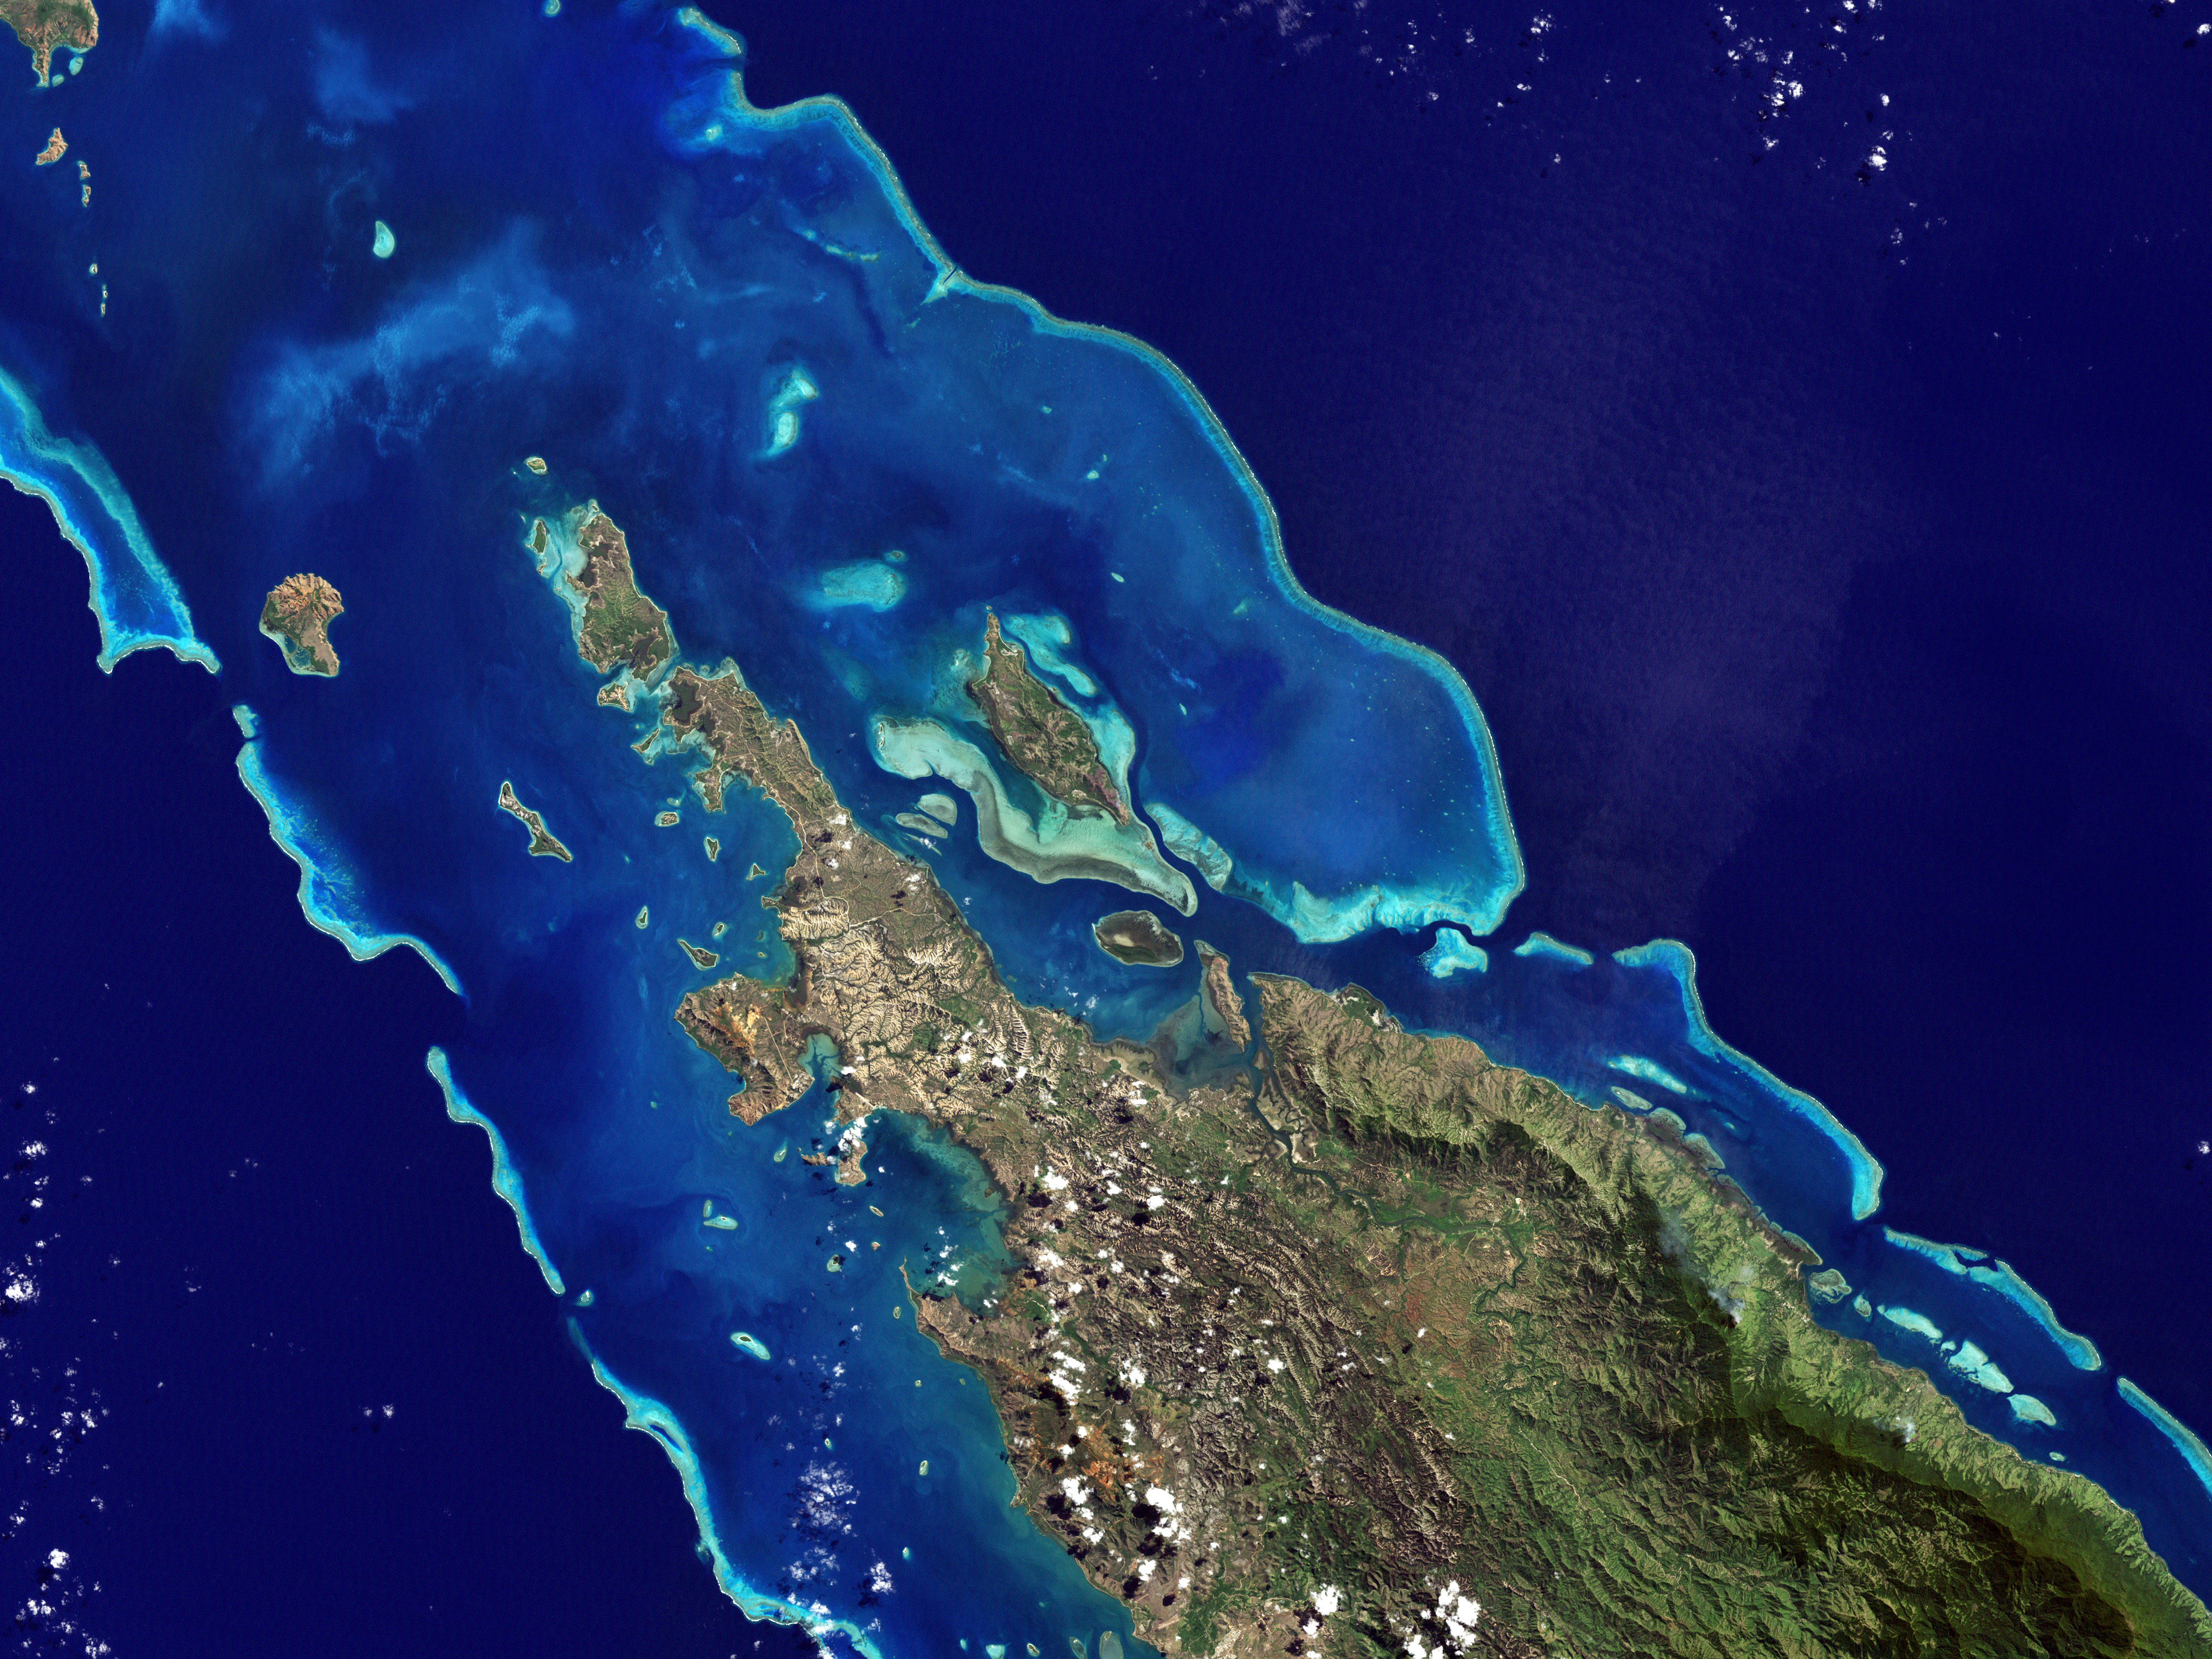

Lagoons and Reefs of New Caledonia

NASA image acquired May 10, 2001 In July 2008, the United Nations Educational, Scientific, and Cultural Organization (UNESCO) added 27 new areas to its list of World Heritage sites. One of those areas included the lagoons of New Caledonia. Some 1,200 kilometers (750 miles) east of Australia, this French-governed archipelago contains the world’s third-largest coral reef structure. The coral reefs enclose the waters near the islands in shallow lagoons of impressive biodiversity. On May 10, 2001, the Enhanced Thematic Mapper Plus on NASA’s Landsat 7 satellite captured this image of Île Balabio, off the northern tip of Grande Terra, New Caledonia’s main island. In this natural-color image, the islands appear in shades of green and brown—mixtures of vegetation and bare ground. The surrounding waters range in color from pale aquamarine to deep blue, and the color differences result from varying depths. Over coral reef ridges and sand bars, the water is shallowest and palest in color. Darker shades of blue characterize deeper waters. Reef-enclosed, shallow waters surround Île Balabio, and a larger, semi-enclosed lagoon appears immediately east of that island. Immediately north of Grande Terra, unenclosed, deeper waters predominate. The coral reefs around New Caledonia support an unusual diversity of species, including large numbers of predators and big fish, turtles, and the world’s third-largest dugong population. NASA image created by Jesse Allen, using Landsat data provided by the United States Geological Survey.

Credit: NASA/GSFC/Landsat